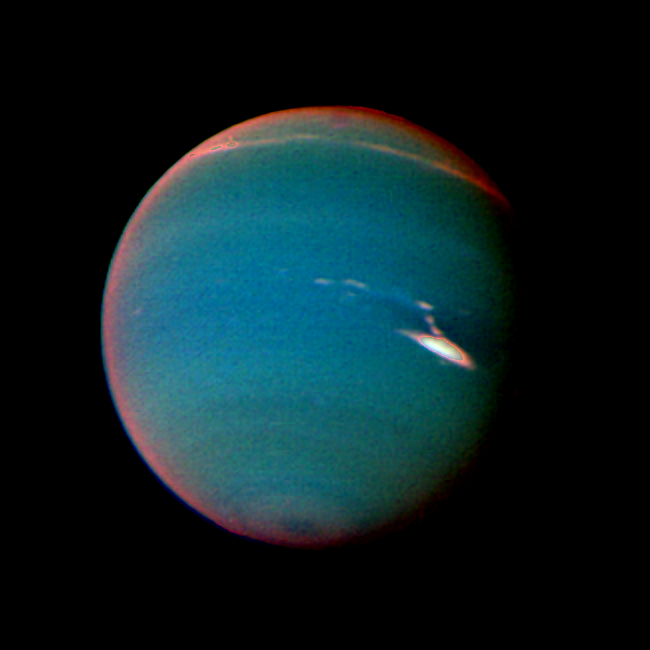

Neptune in False Color

In this false color image of Neptune, objects that are deep in the atmosphere are blue, while those at higher altitudes are white. The image was taken by Voyager 2’s wide-angle camera through an orange filter and two different methane filters. Light at methane wavelengths is mostly absorbed in the deeper atmosphere. The bright, white feature is a high altitude cloud just south of the Great Dark Spot. The hard, sharp inner boundary within the bright cloud is an artifact of computer processing on Earth. Other, smaller clouds associated with the Great Dark Spot are white or pink, and are also at high altitudes. Neptune’s limb looks reddish because Voyager 2 is viewing it tangentially, and the sunlight is scattered back to space before it can be absorbed by the methane. A long, narrow band of high altitude clouds near the top of the image is located at 25 degrees north latitude, and faint hazes mark the equator and polar regions. The Voyager Mission is conducted by JPL for NASA’s Office of Space Science and Applications.

Credit: NASA/JPL